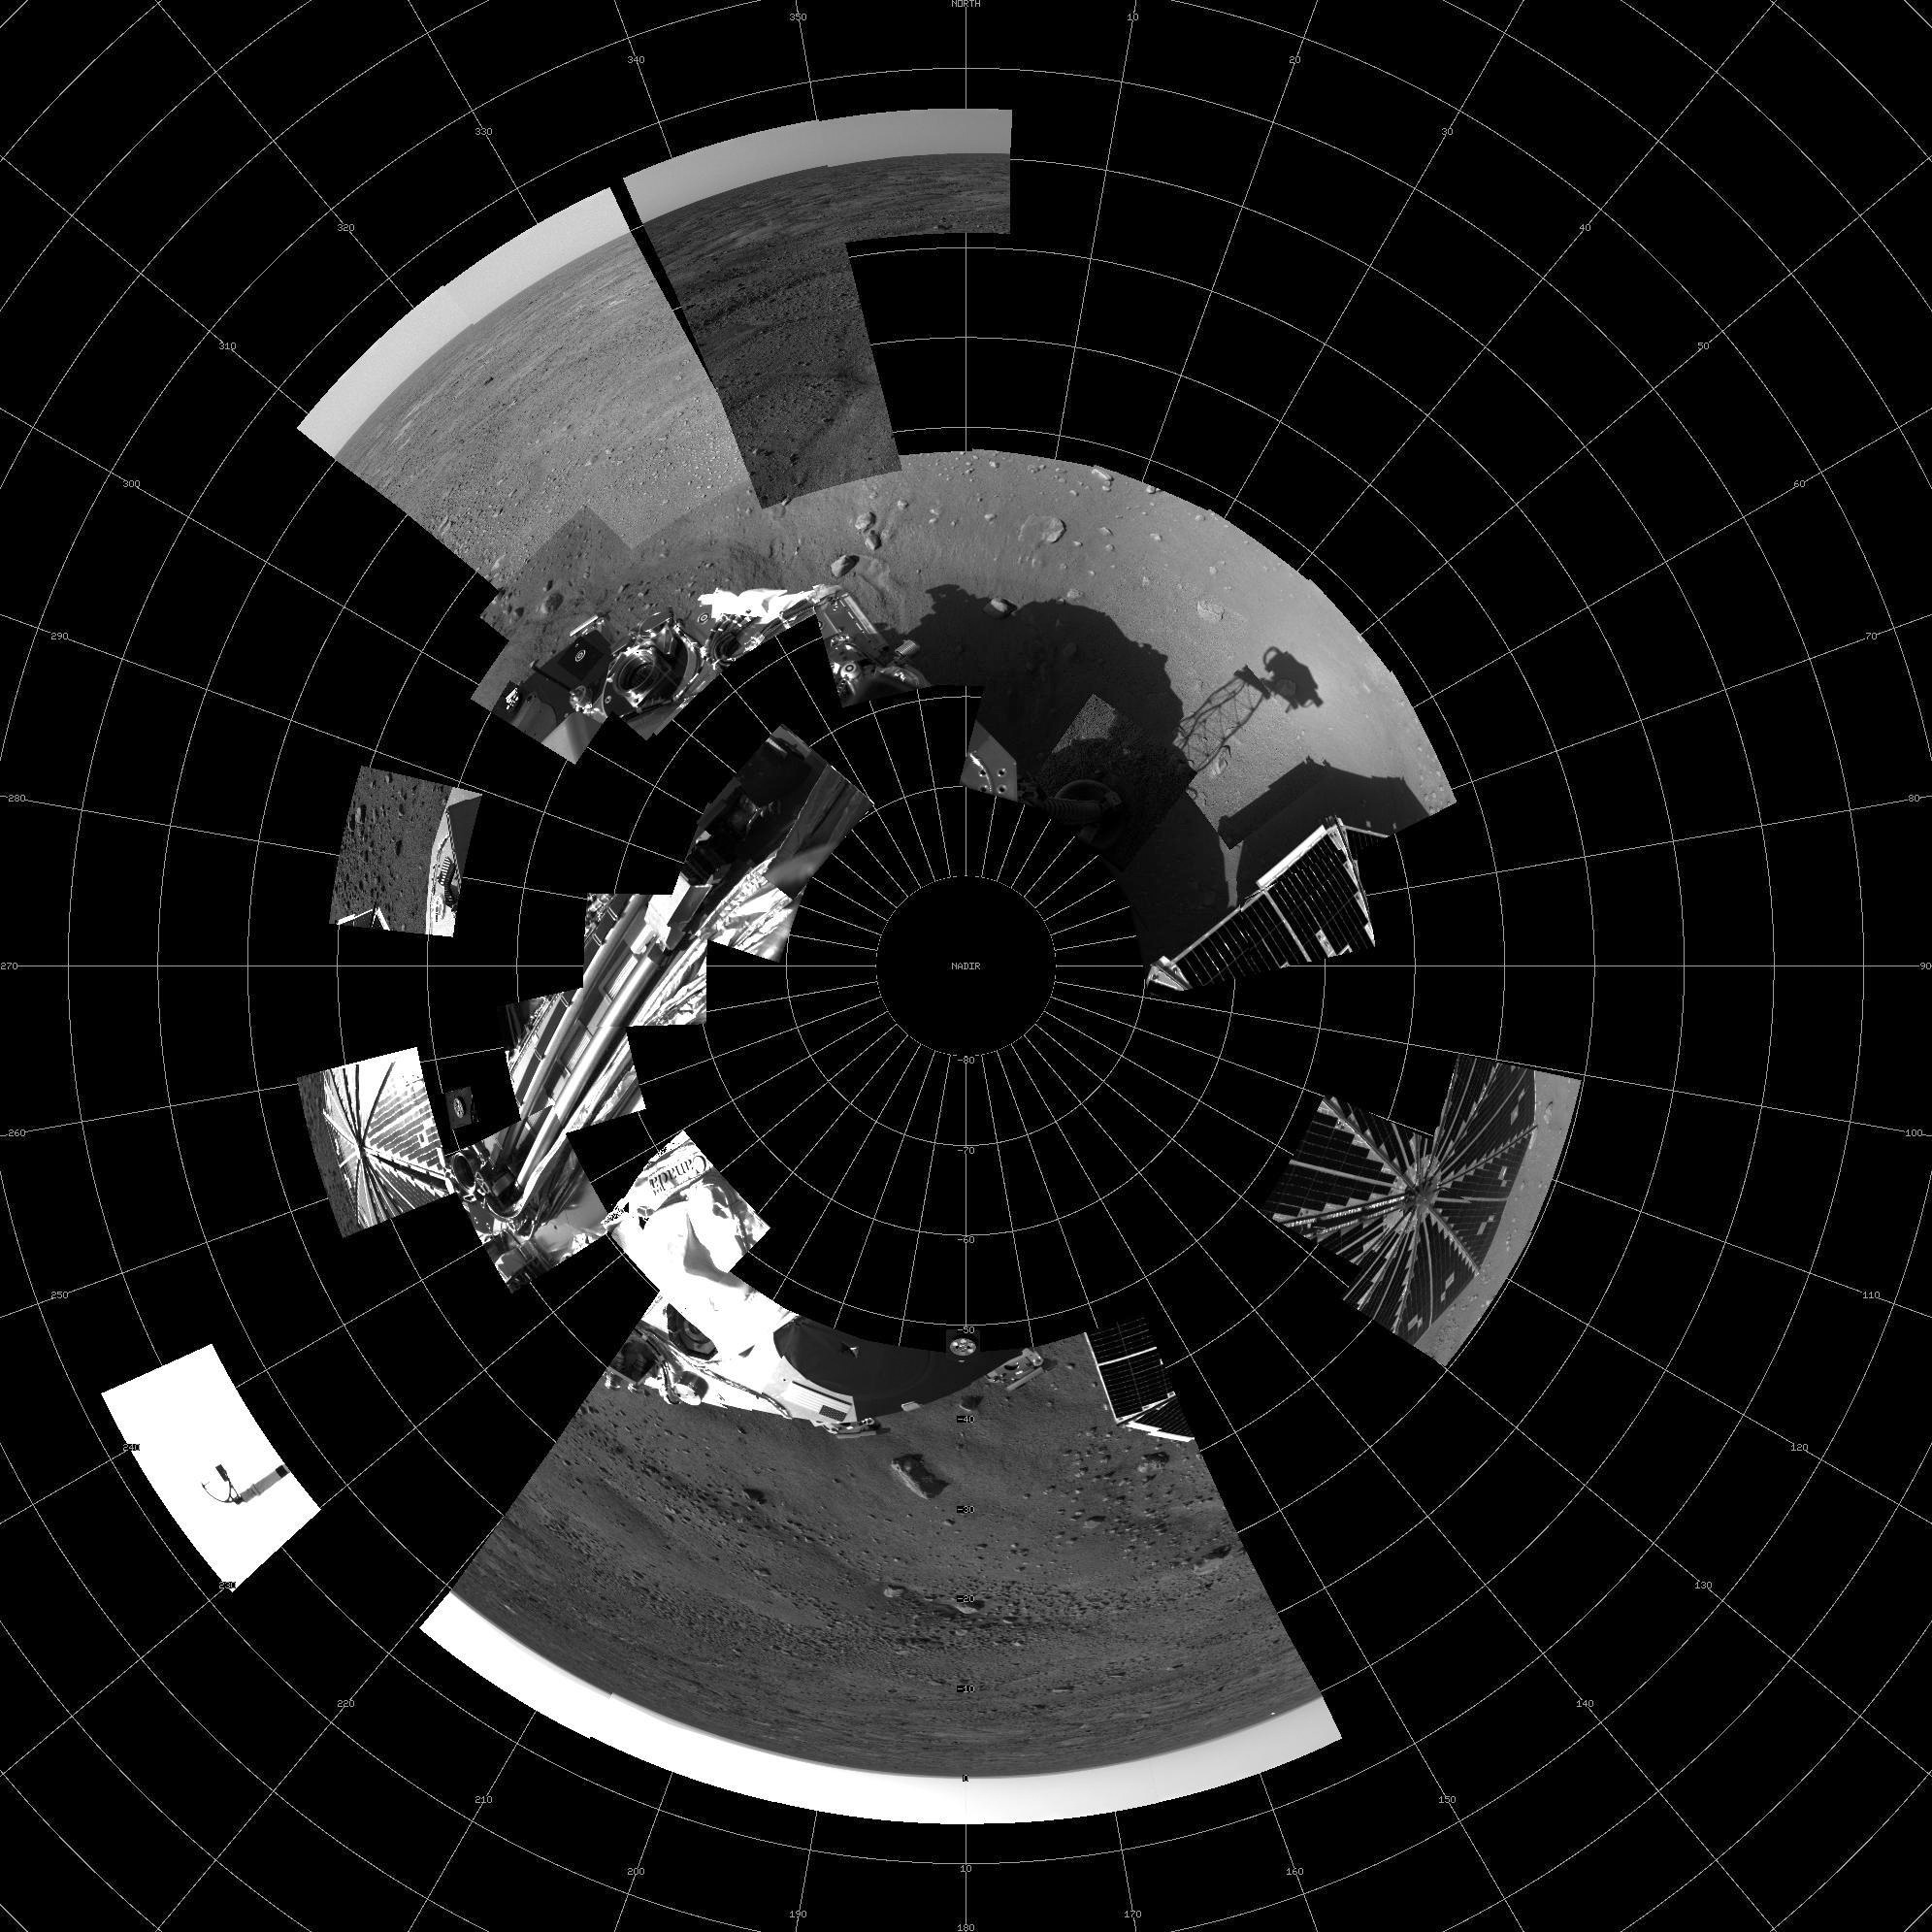

Phoenix’s view of Mars as of the end of Sol 2

This image shows a polar projection mosaic of all data received as of the end of sol 2 from the right eye of the Surface Stereo Imager (SSI) instrument on board the Phoenix lander.

The Phoenix Mission is led by the University of Arizona, Tucson, on behalf of NASA. Project management of the mission is by NASA’s Jet Propulsion Laboratory, Pasadena, Calif. Spacecraft development is by Lockheed Martin Space Systems, Denver.

Photojournal Note: As planned, the Phoenix lander, which landed May 25, 2008 23:53 UTC, ended communications in November 2008, about six months after landing, when its solar panels ceased operating in the dark Martian winter.

Credit: NASA/JPL-Caltech/University of Arizona/Texas A&M University